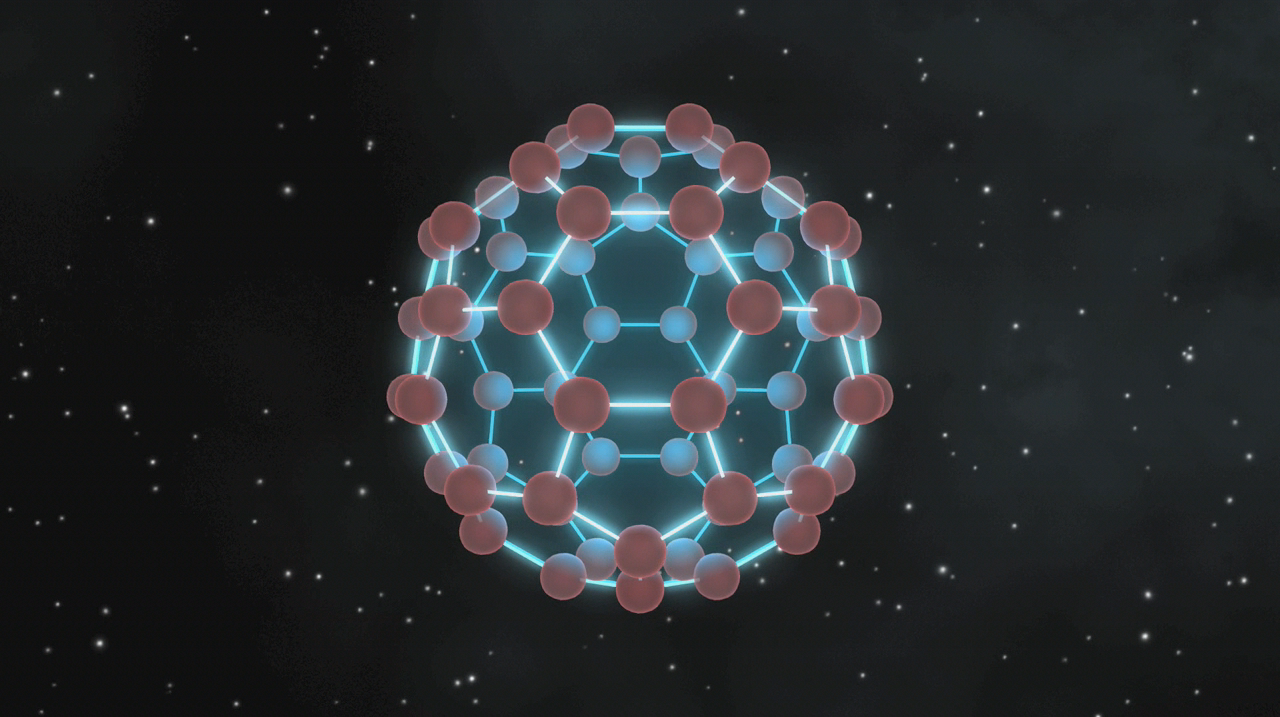

Mini Soccer Balls in Space

This animation illustrates that buckyballs — discovered in space by NASA’s Spitzer Space Telescope — closely resemble old fashioned, black-and-white soccer balls, only on much smaller scales.

The structures of soccer balls and buckyballs both contain 12 pentagons and 20 hexagons (the pentagons are black on soccer balls). The pentagons are needed to make the spherical shapes — they allow the grids of hexagons to bend at just the right points. Soccer balls have 60 intersecting points at the same places where buckyballs have 60 carbon atoms.

Credit: NASA/JPL-Caltech